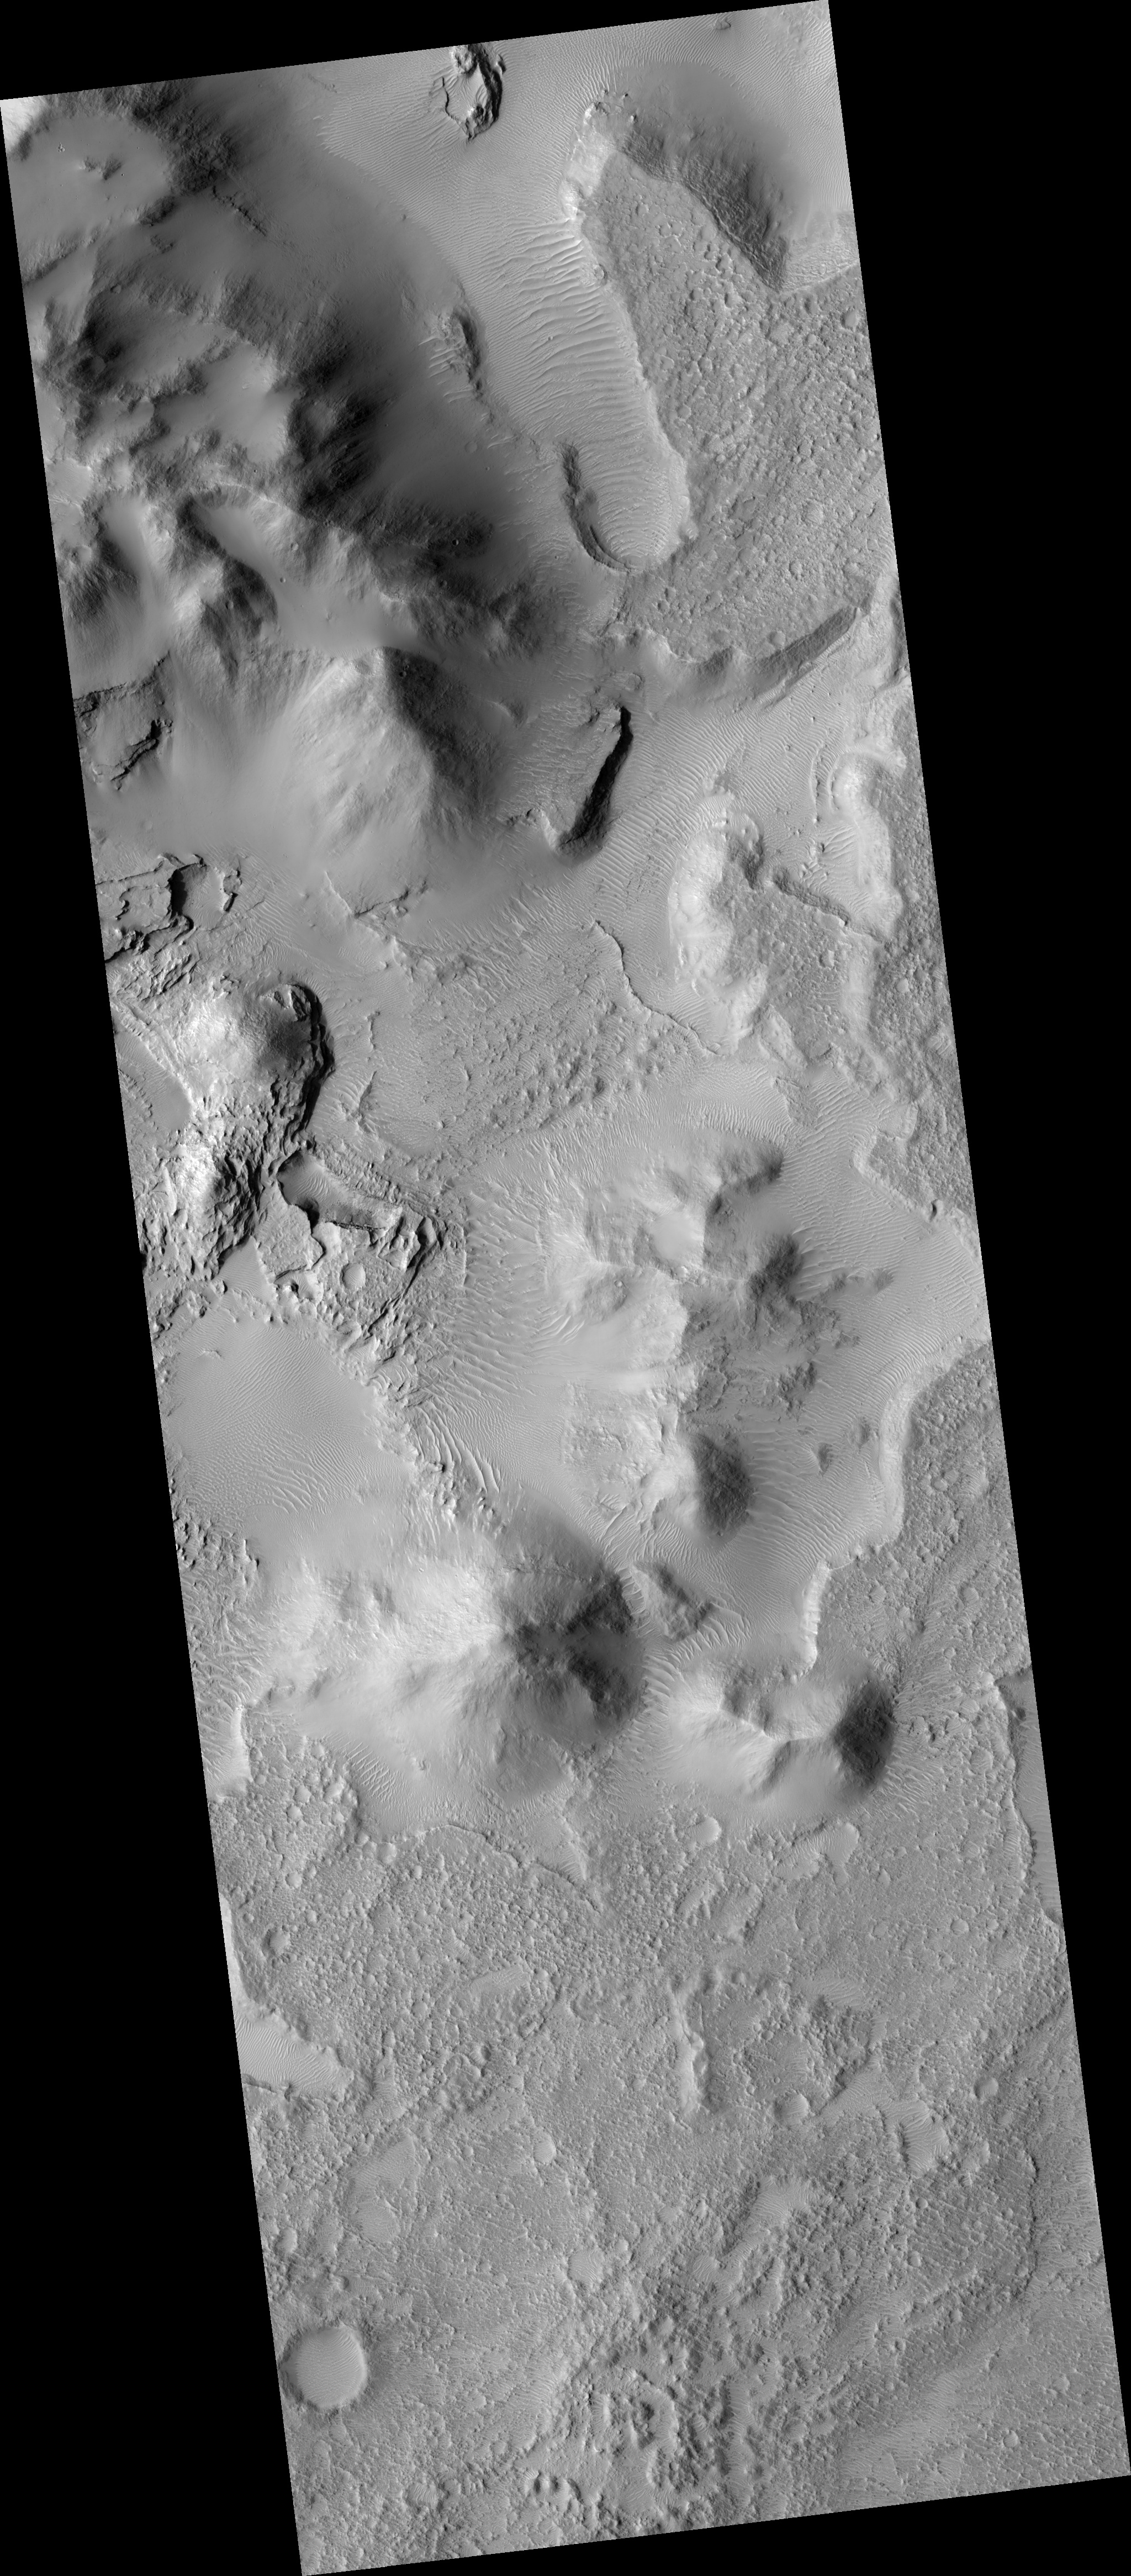

Eroding Crater Fill

This HiRISE image (PSP_002478_1770) shows the edge of a mound of sediments in the center of a large impact crater near Amenthes Planum.

The mound probably once filled much more of the crater, but it is now eroding away. HiRISE shows a variety of layers. A broad view shows several small plateaus which have likely been preserved by a relatively resistant cap layer, while other levels are exposed elsewhere.

The subsection highlighted here shows several types of layers exposed in a pit. These variations point to a relatively complex geologic history at this site. Some layers appear to be fracturing into boulders which roll downslope, while others appear relatively smooth. There are also variations in tone, from light to dark. This diversity may be due to different types of rock, as well as varying strength.

Images such as this one indicate that rocks formed on Mars in a variety of ways, and by careful analysis it may be possible to deduce some of the history that has produced the geology at this site.

Observation Toolbox
Acquisition date: 2 February 2007
Local Mars time: 3:42 PM
Degrees latitude (centered): -3.0°
Degrees longitude (East): 115.9°
Range to target site: 266.1 km (166.3 miles)
Original image scale range: 26.6 cm/pixel (with 1 x 1 binning) so objects ~80 cm across are resolved
Map-projected scale: 25 cm/pixel and north is up
Map-projection: EQUIRECTANGULAR
Emission angle: 0.0°
Phase angle: 55.7°
Solar incidence angle: 56°, with the Sun about 34° above the horizon
Solar longitude: 178.7°, Northern Summer

NASA’s Jet Propulsion Laboratory, a division of the California Institute of Technology in Pasadena, manages the Mars Reconnaissance Orbiter for NASA’s Science Mission Directorate, Washington. Lockheed Martin Space Systems, Denver, is the prime contractor for the project and built the spacecraft. The High Resolution Imaging Science Experiment is operated by the University of Arizona, Tucson, and the instrument was built by Ball Aerospace and Technology Corp., Boulder, Colo.

Credit: NASA/JPL/University of Arizona